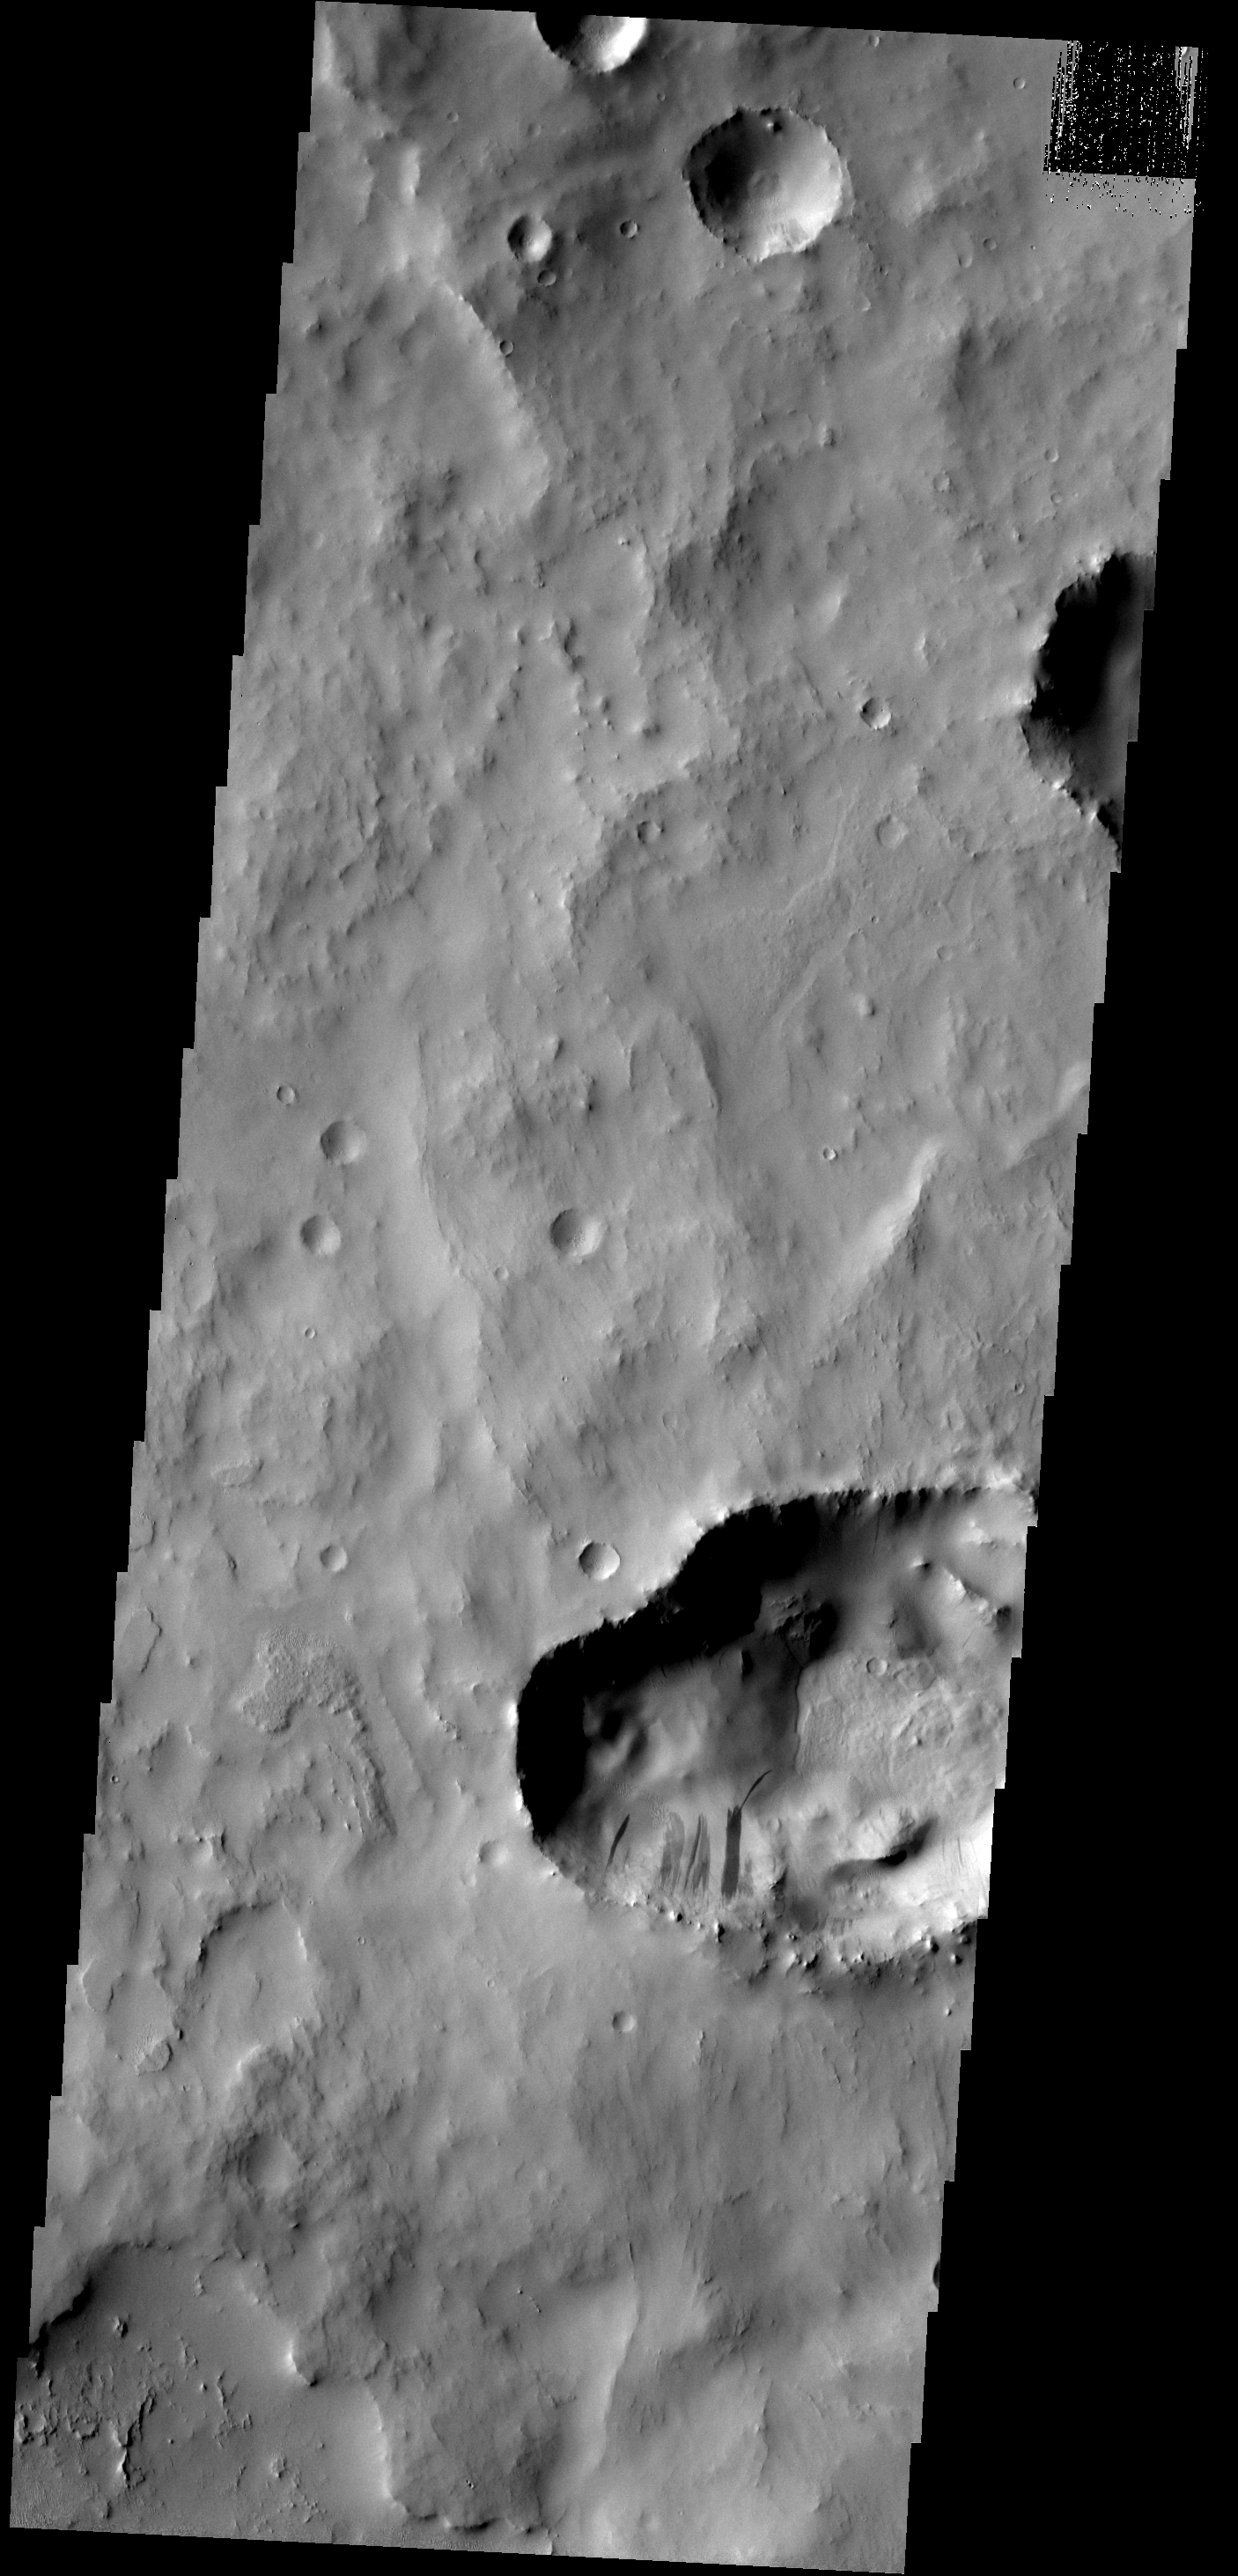

Slope Streaks

This depression within Cassini Crater contains several slope streaks. The darkest streaks are assumed to be younger than the lighter streaks.

Image information: VIS instrument. Latitude 25.6N, Longitude 31.6E. 18 meter/pixel resolution.

Please see the THEMIS Data Citation Note for details on crediting THEMIS images.

Note: this THEMIS visual image has not been radiometrically nor geometrically calibrated for this preliminary release. An empirical correction has been performed to remove instrumental effects. A linear shift has been applied in the cross-track and down-track direction to approximate spacecraft and planetary motion. Fully calibrated and geometrically projected images will be released through the Planetary Data System in accordance with Project policies at a later time.

NASA’s Jet Propulsion Laboratory manages the 2001 Mars Odyssey mission for NASA’s Office of Space Science, Washington, D.C. The Thermal Emission Imaging System (THEMIS) was developed by Arizona State University, Tempe, in collaboration with Raytheon Santa Barbara Remote Sensing. The THEMIS investigation is led by Dr. Philip Christensen at Arizona State University. Lockheed Martin Astronautics, Denver, is the prime contractor for the Odyssey project, and developed and built the orbiter. Mission operations are conducted jointly from Lockheed Martin and from JPL, a division of the California Institute of Technology in Pasadena.

Credit: NASA/JPL/ASU